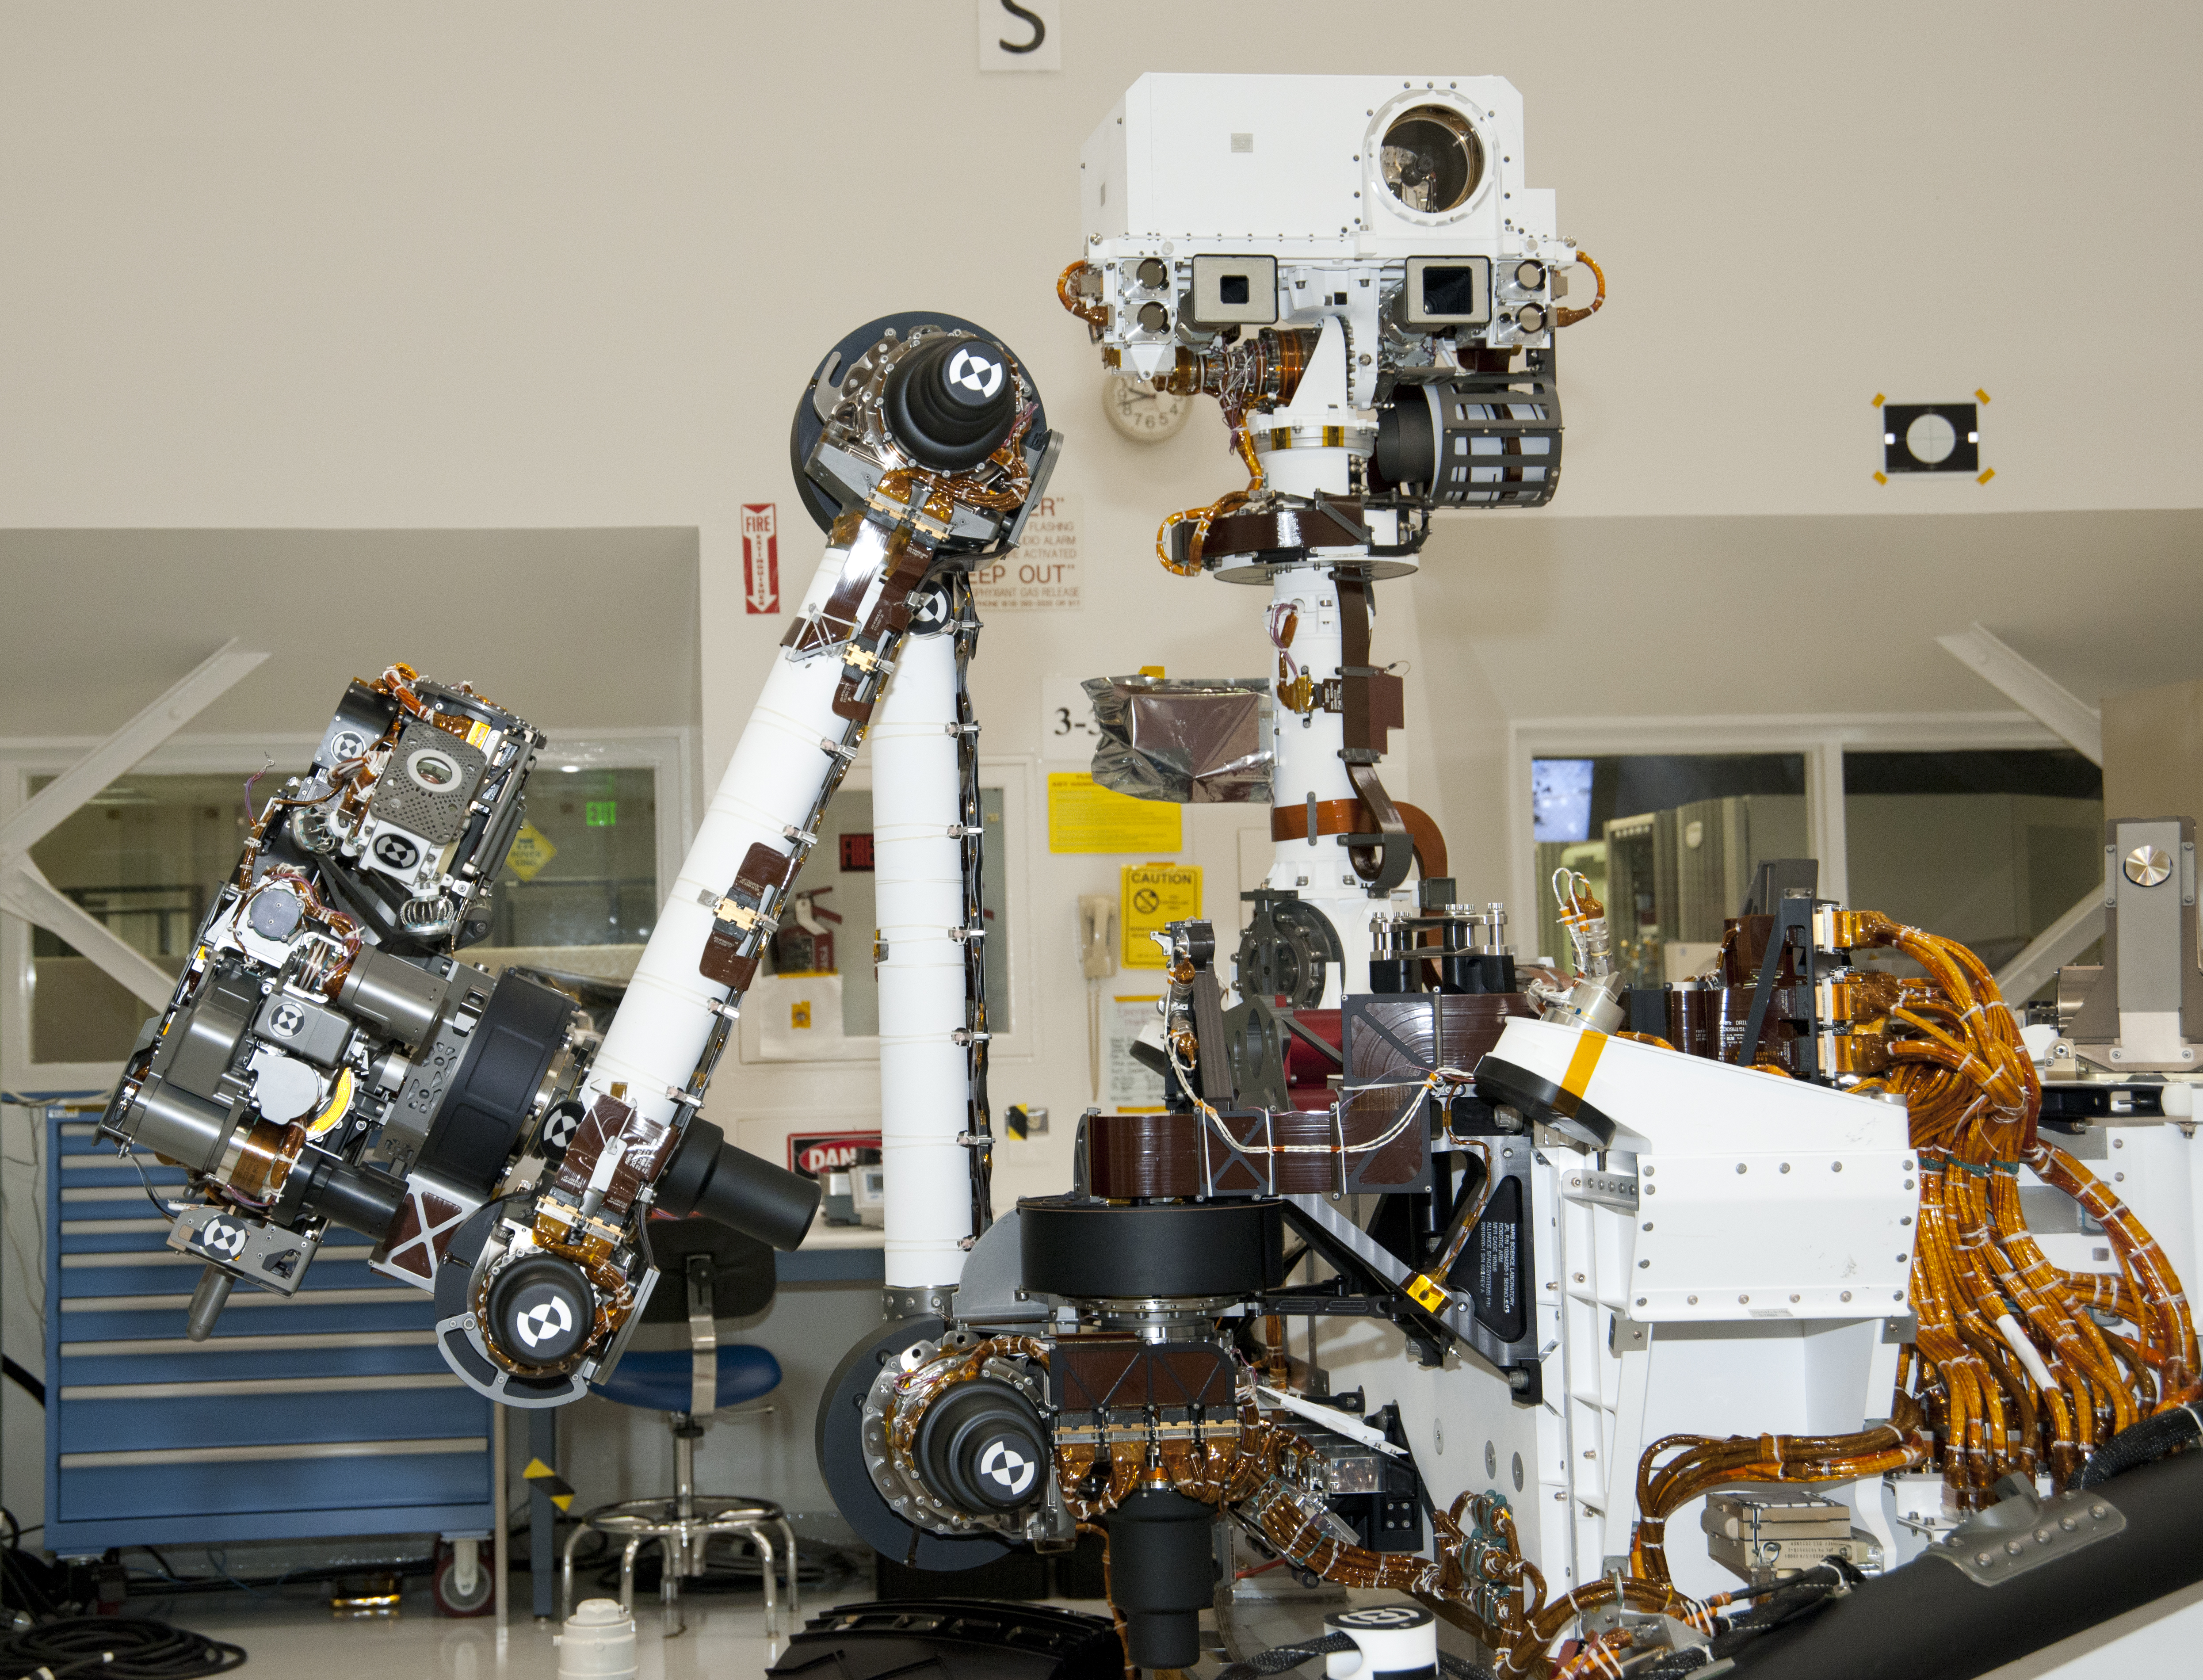

Arm and Mast of NASA Mars Rover Curiosity

The arm and the remote sensing mast of the Mars rover Curiosity each carry science instruments and other tools for NASA’s Mars Science Laboratory mission. This image, taken April 4, 2011, inside the Spacecraft Assembly Facility at NASA’s Jet Propulsion Laboratory, Pasadena, Calif., shows the arm on the left and the mast just right of center. For scale, the white segment of the arm extending vertically from its connection to the rover body is about 0.6 meter (2 feet) long.

A percussive drill and sample-handling system on the arm will prepare samples of fine powder taken from interiors of Martian rocks and deliver them to two analytical instruments inside the rover. The turret of tools at the end of the arm — in the far left in this image — also has a color camera, an element-identifying spectrometer, a scoop for collecting soil samples and a brush for cleaning rock surfaces.

The circle in the white box at the top of the mast is the laser and telescope of an instrument that can zap a rock up to about 7 meters (23 feet) away and determine its composition from a spark generated by the laser. Just below that circle is the square opening for a wide-angle camera that is paired with a telephoto camera (the smaller square opening to the left) in the rover’s primary scientific camera, which can take high-definition color video with both “eyes.” Two stereo navigation cameras on the mast will provide three-dimensional information about the rovers surroundings for use in driving and planning other rover operations. Partway up the mast are sensors for the mission’s weather station.

JPL, a division of the California Institute of Technology in Pasadena, manages the Mars Science Laboratory Project for the NASA Science Mission Directorate, Washington.

Credit: NASA/JPL-Caltech